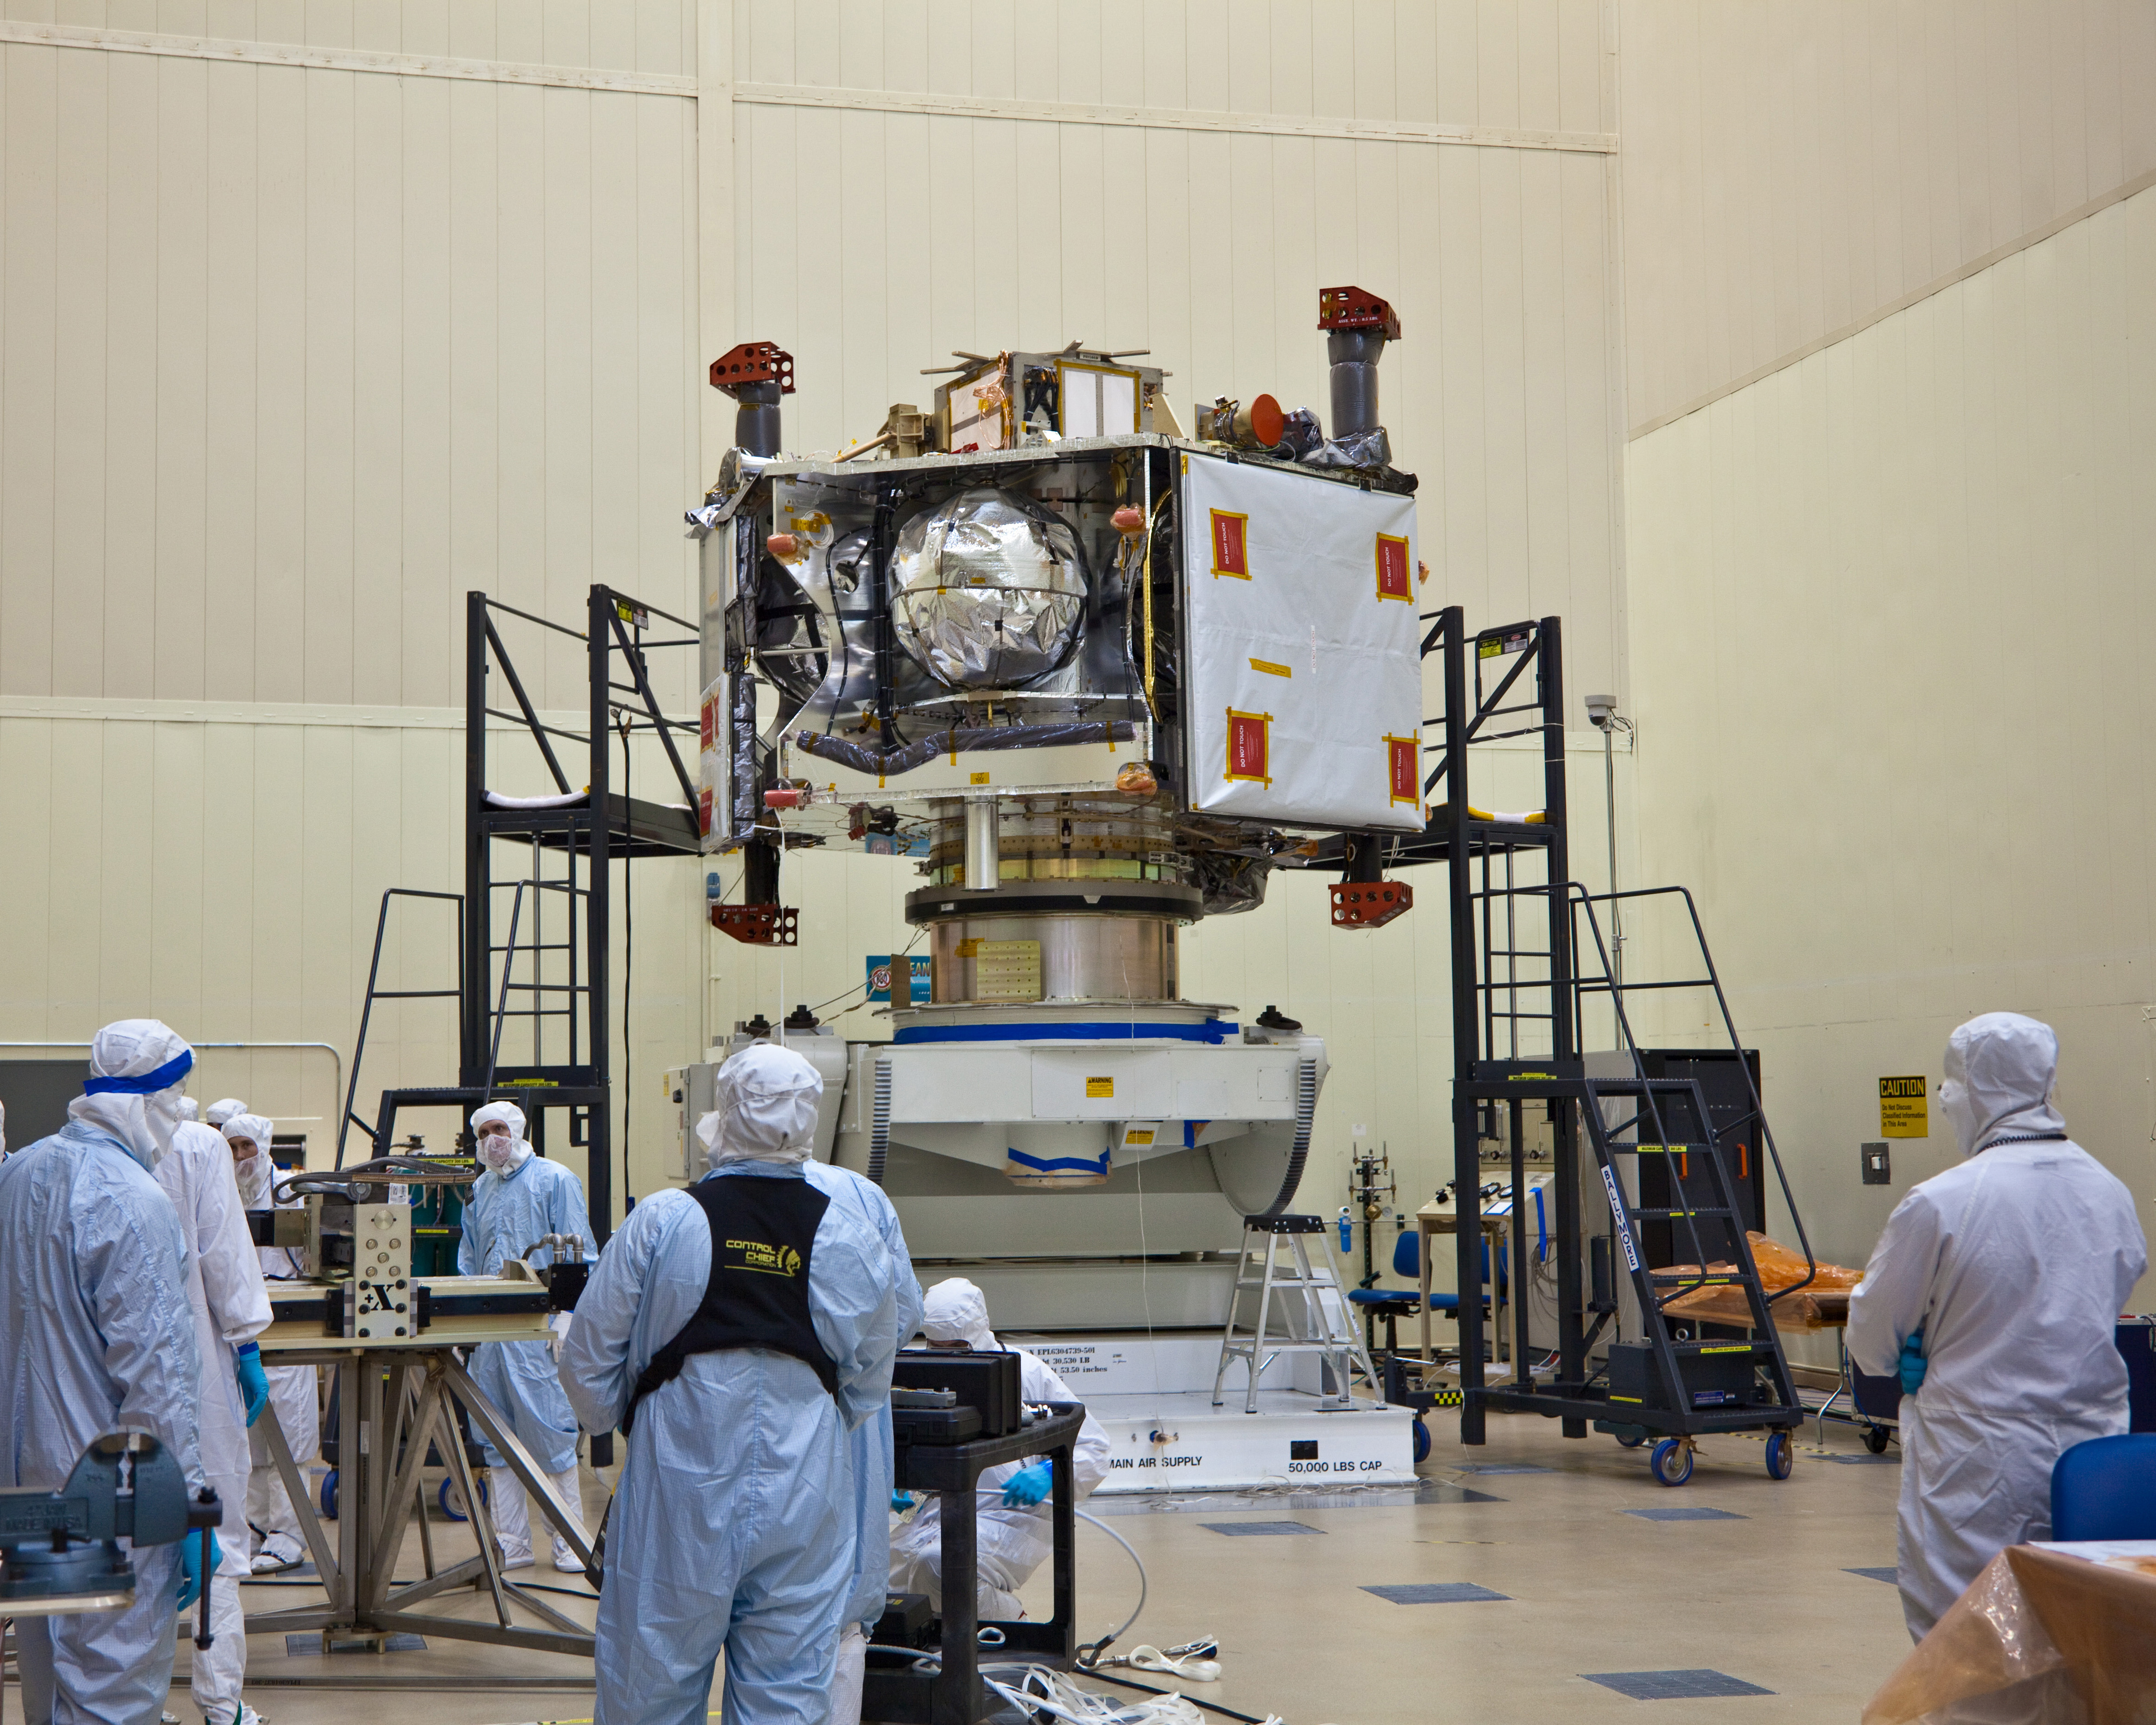

Preparing Juno for Environmental Testing

NASA’s Juno spacecraft rests atop its rotation fixture awaiting transfer to a shipping crate prior to environmental testing.

The large white square on the spacecraft’s right side is the largest of Juno’s six microwave radiometer antennas, masked by a protective covering. Four pillar-like thruster assemblies extend vertically above and below the spacecraft. These thrusters will help control Juno’s orientation while the spacecraft is in flight.

This image was taken on Sept. 27, 2010, in the high-bay cleanroom at Lockheed Martin Space Systems in Denver, during Juno’s assembly process.

NASA’s Jet Propulsion Laboratory, a division of the California Institute of Technology, Pasadena, manages the Juno mission for the principal investigator, Scott Bolton, of Southwest Research Institute, San Antonio. Lockheed Martin Space Systems is building the spacecraft. The Italian Space Agency, Rome, is contributing an infrared spectrometer instrument and a portion of the radio science experiment.

Credit: NASA/JPL-Caltech/LMSS